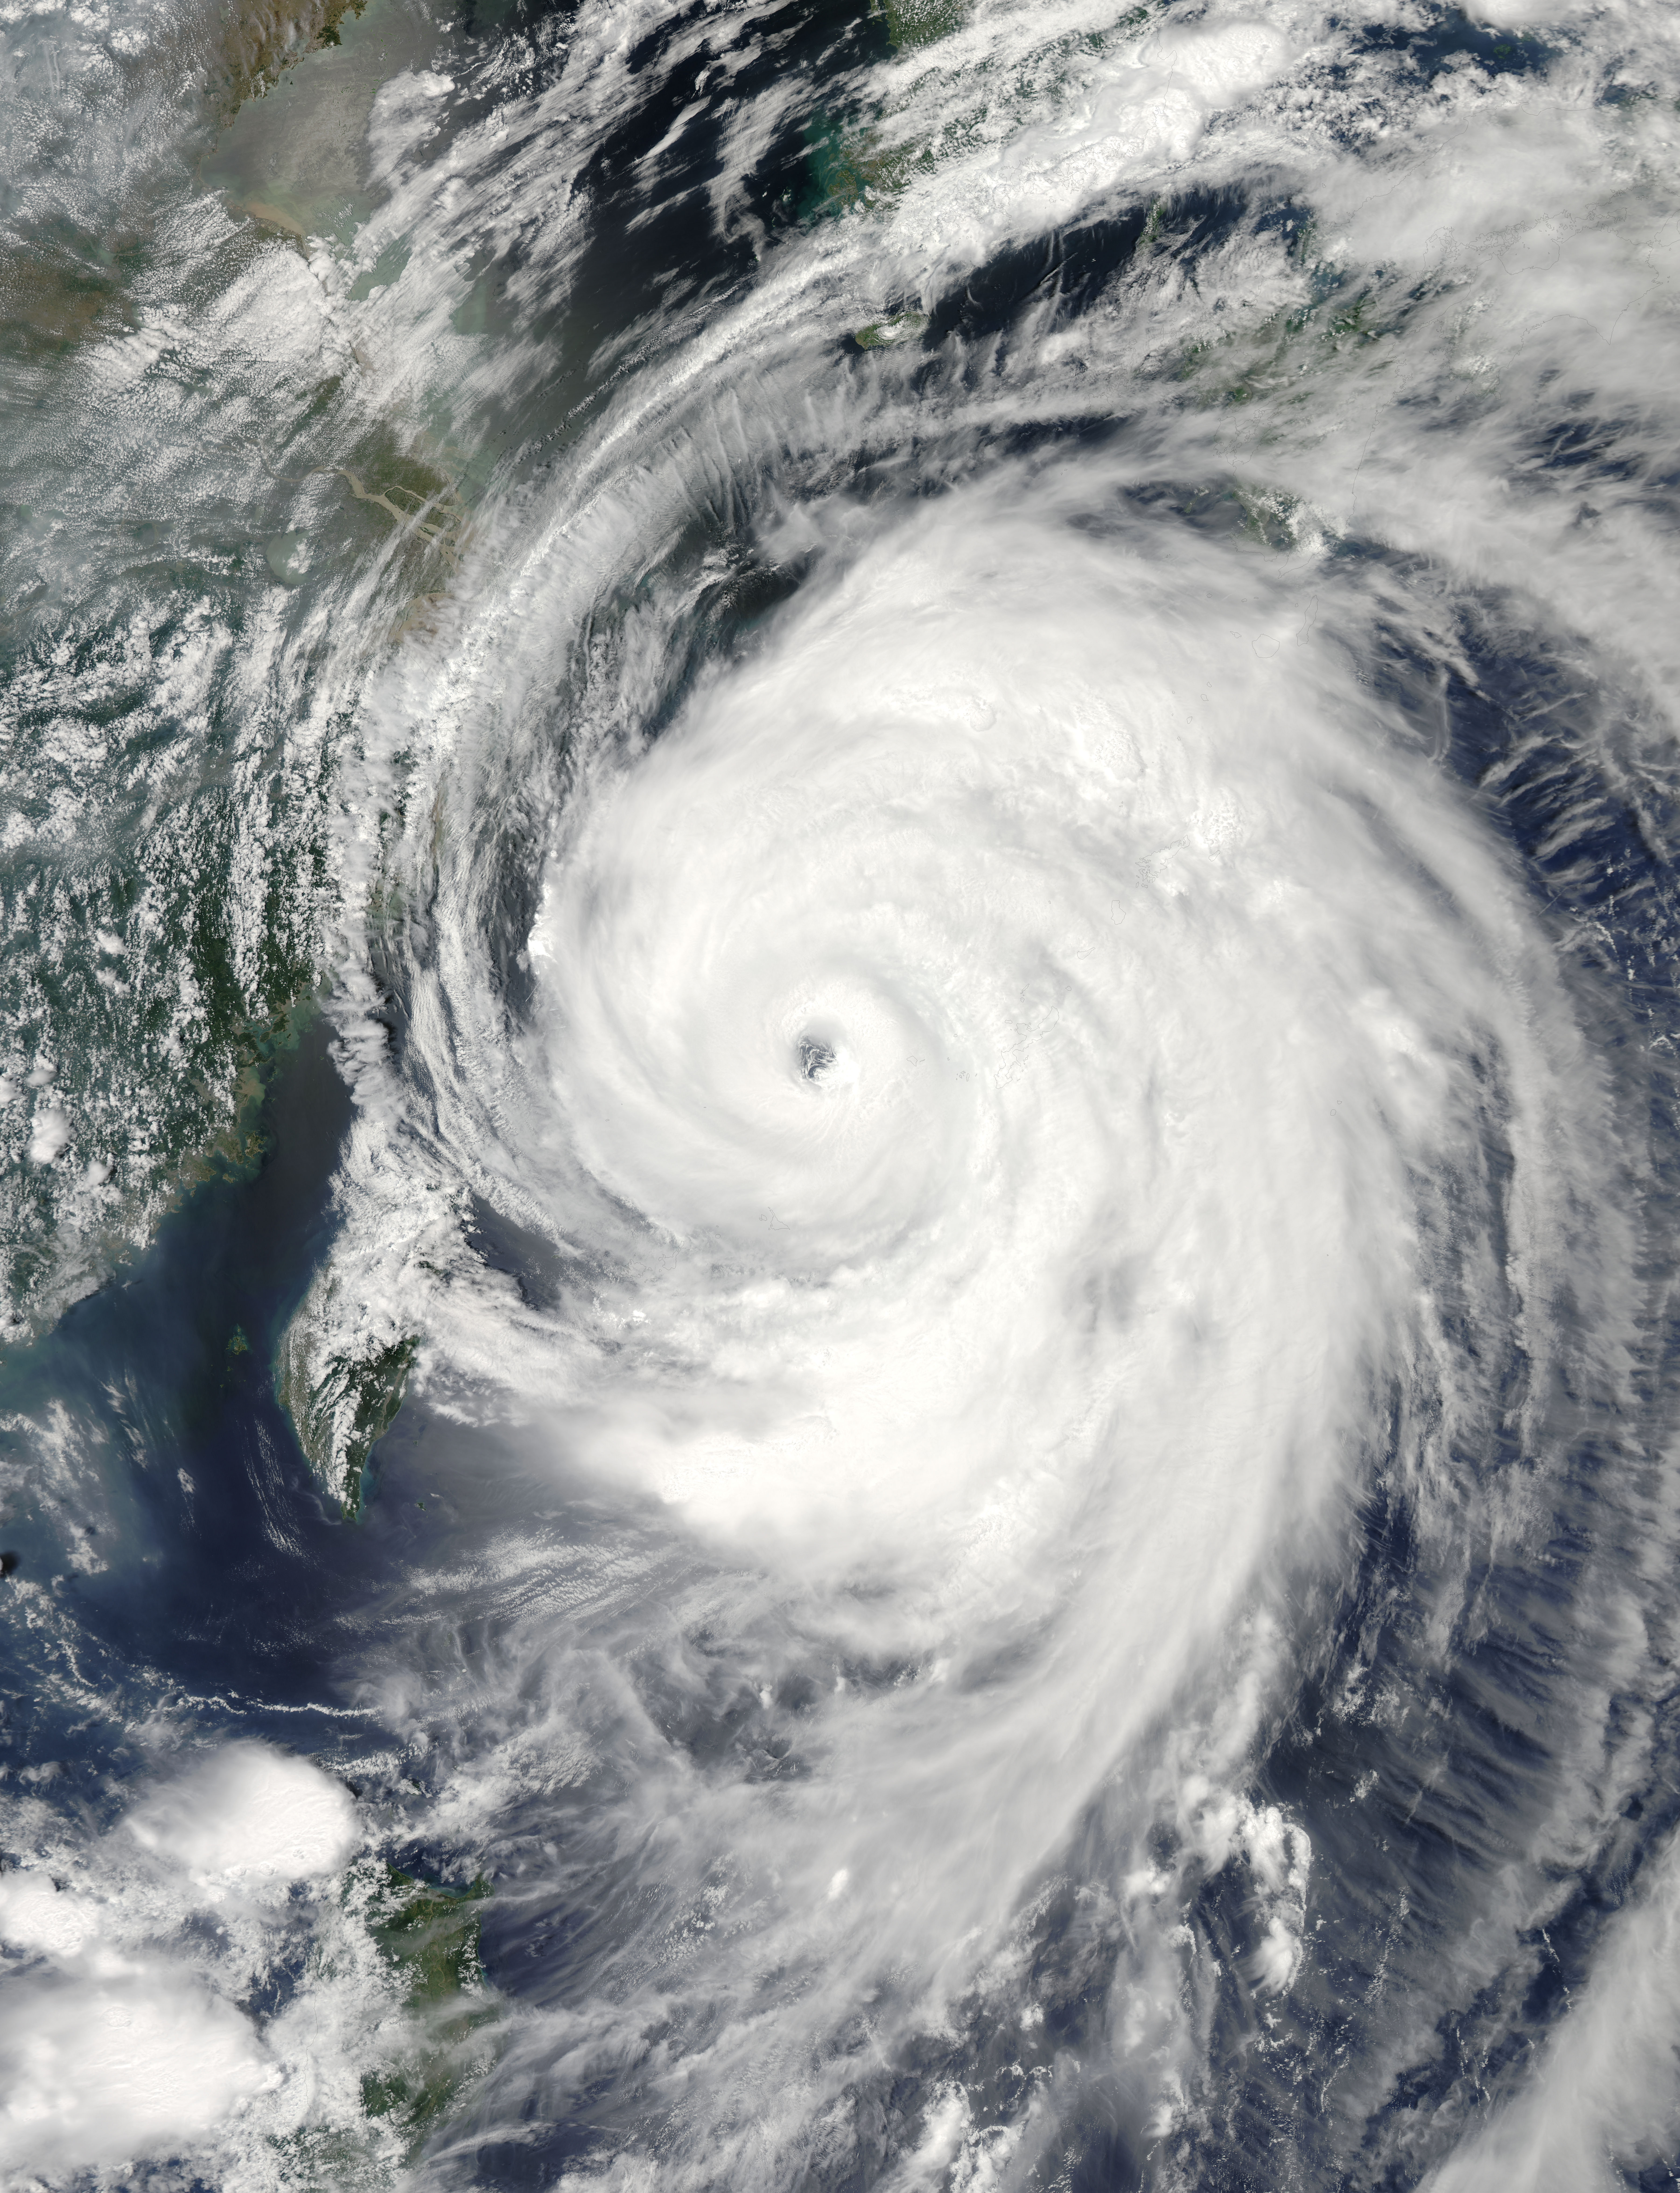

Typhoon Neoguri in the East China Sea

The MODIS instrument on NASA's Aqua satellite captured Typhoon Neoguri in the East China Sea at 05:00 UTC (1:00 AM EDT) on July 8, 2014. Typhoon Neoguri hit Japan’s Okinawa islands on Tuesday local time (July 8, 2014), bringing high winds, huge waves and storm surges. Neoguri packed sustained winds of 175 kilometers (108 miles) per hour with some gusts up to 250 kph (154 mph), according to the Japan Meteorological Agency.

Credit: NASA/GSFC/Jeff Schmaltz/MODIS Land Rapid Response